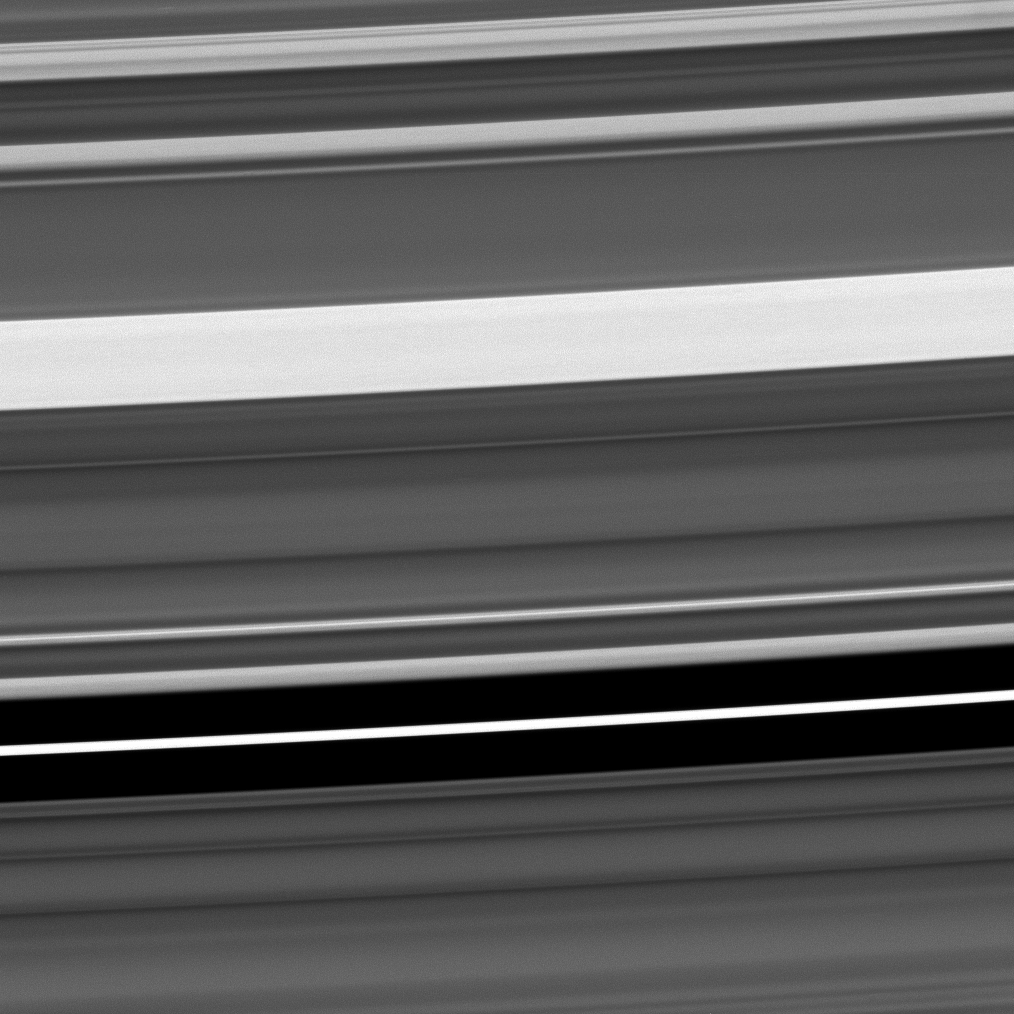

Many Faces of the C Ring

The range of features to be found in Saturn’s C ring is seen in this Cassini image.

Near the bottom of the frame is a narrow eccentric ringlet lying in a gap that researchers suspect may contain one or more very small moons. Farther up, the bright feature is one of the C ring’s “plateaus.” These bright features in the C ring are much denser than the surrounding material, and their origin is also being studied.

The image was taken in visible light with the Cassini spacecraft narrow-angle camera on Nov. 9, 2008 at a distance of approximately 339,000 kilometers (211,000 miles) from Saturn and at a Sun-Saturn-spacecraft, or phase, angle of 101 degrees. Image scale is 2 kilometers (1 mile) per pixel.

The Cassini-Huygens mission is a cooperative project of NASA, the European Space Agency and the Italian Space Agency. The Jet Propulsion Laboratory, a division of the California Institute of Technology in Pasadena, manages the mission for NASA’s Science Mission Directorate, Washington, D.C. The Cassini orbiter and its two onboard cameras were designed, developed and assembled at JPL. The imaging operations center is based at the Space Science Institute in Boulder, Colo.

Credit: NASA/JPL/Space Science Institute